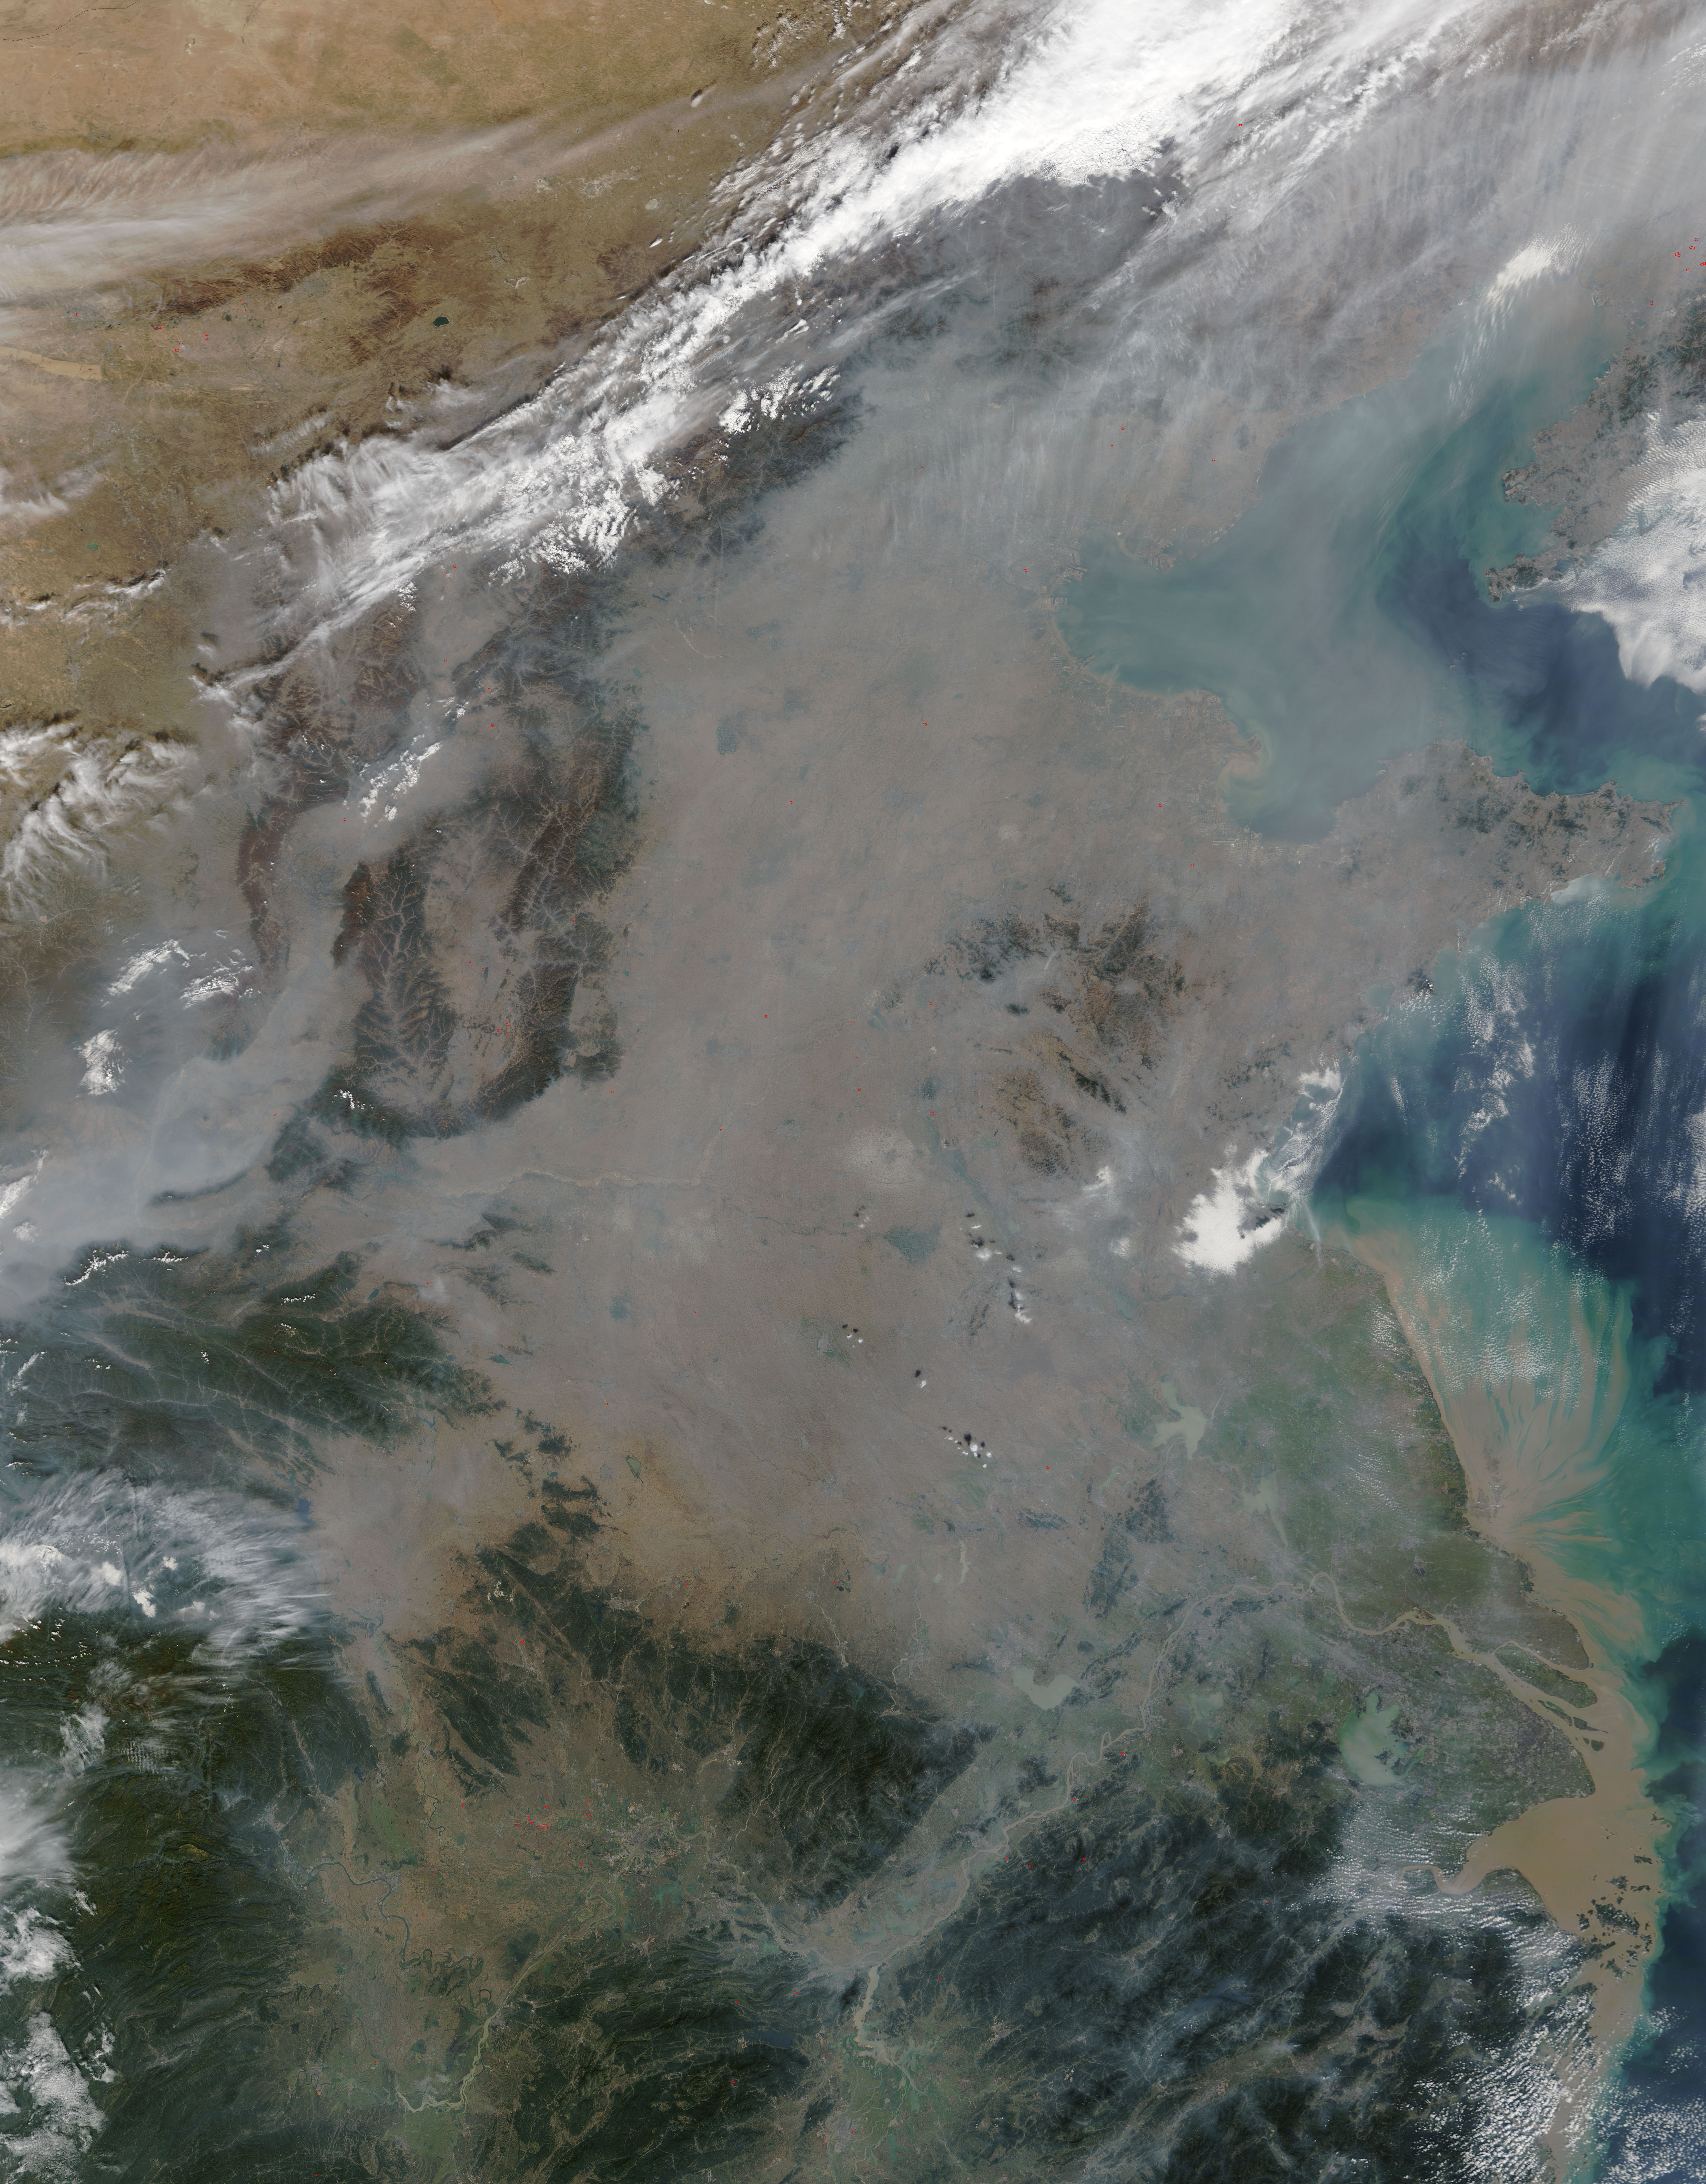

Haze over eastern China

On October 17, 2015, the Moderate Resolution Imaging Spectroradiometer (MODIS) aboard NASA’s Terra satellite captured this true-color image of a thick haze hanging over eastern China. In the north, the large city of Beijing is completely obscured from view, as is much of the landscape. The haze thins slightly over the Bohai Sea. Further south, sediment pours into the East China Sea near the city of Shanghai. Heavy haze is common in this region, and tends to worsen in October through January, when cold, heavy air traps pollutants near the surface of the Earth. It is likely that this scene was caused by such a temperature inversion. Normally, air is warmest near the surface of the Earth. But sometimes a mass of warm air will move the cooler air, so the atmosphere actually warms with the altitude. Cool air does not have energy to rise through the warm air, vertical circulation slows and air becomes trapped near the surface. Any pollution that is emitted into the cooler air will also get trapped, increasing low-level air pollution and haze.

Credit: NASA/GSFC/Jeff Schmaltz/MODIS Land Rapid Response Team